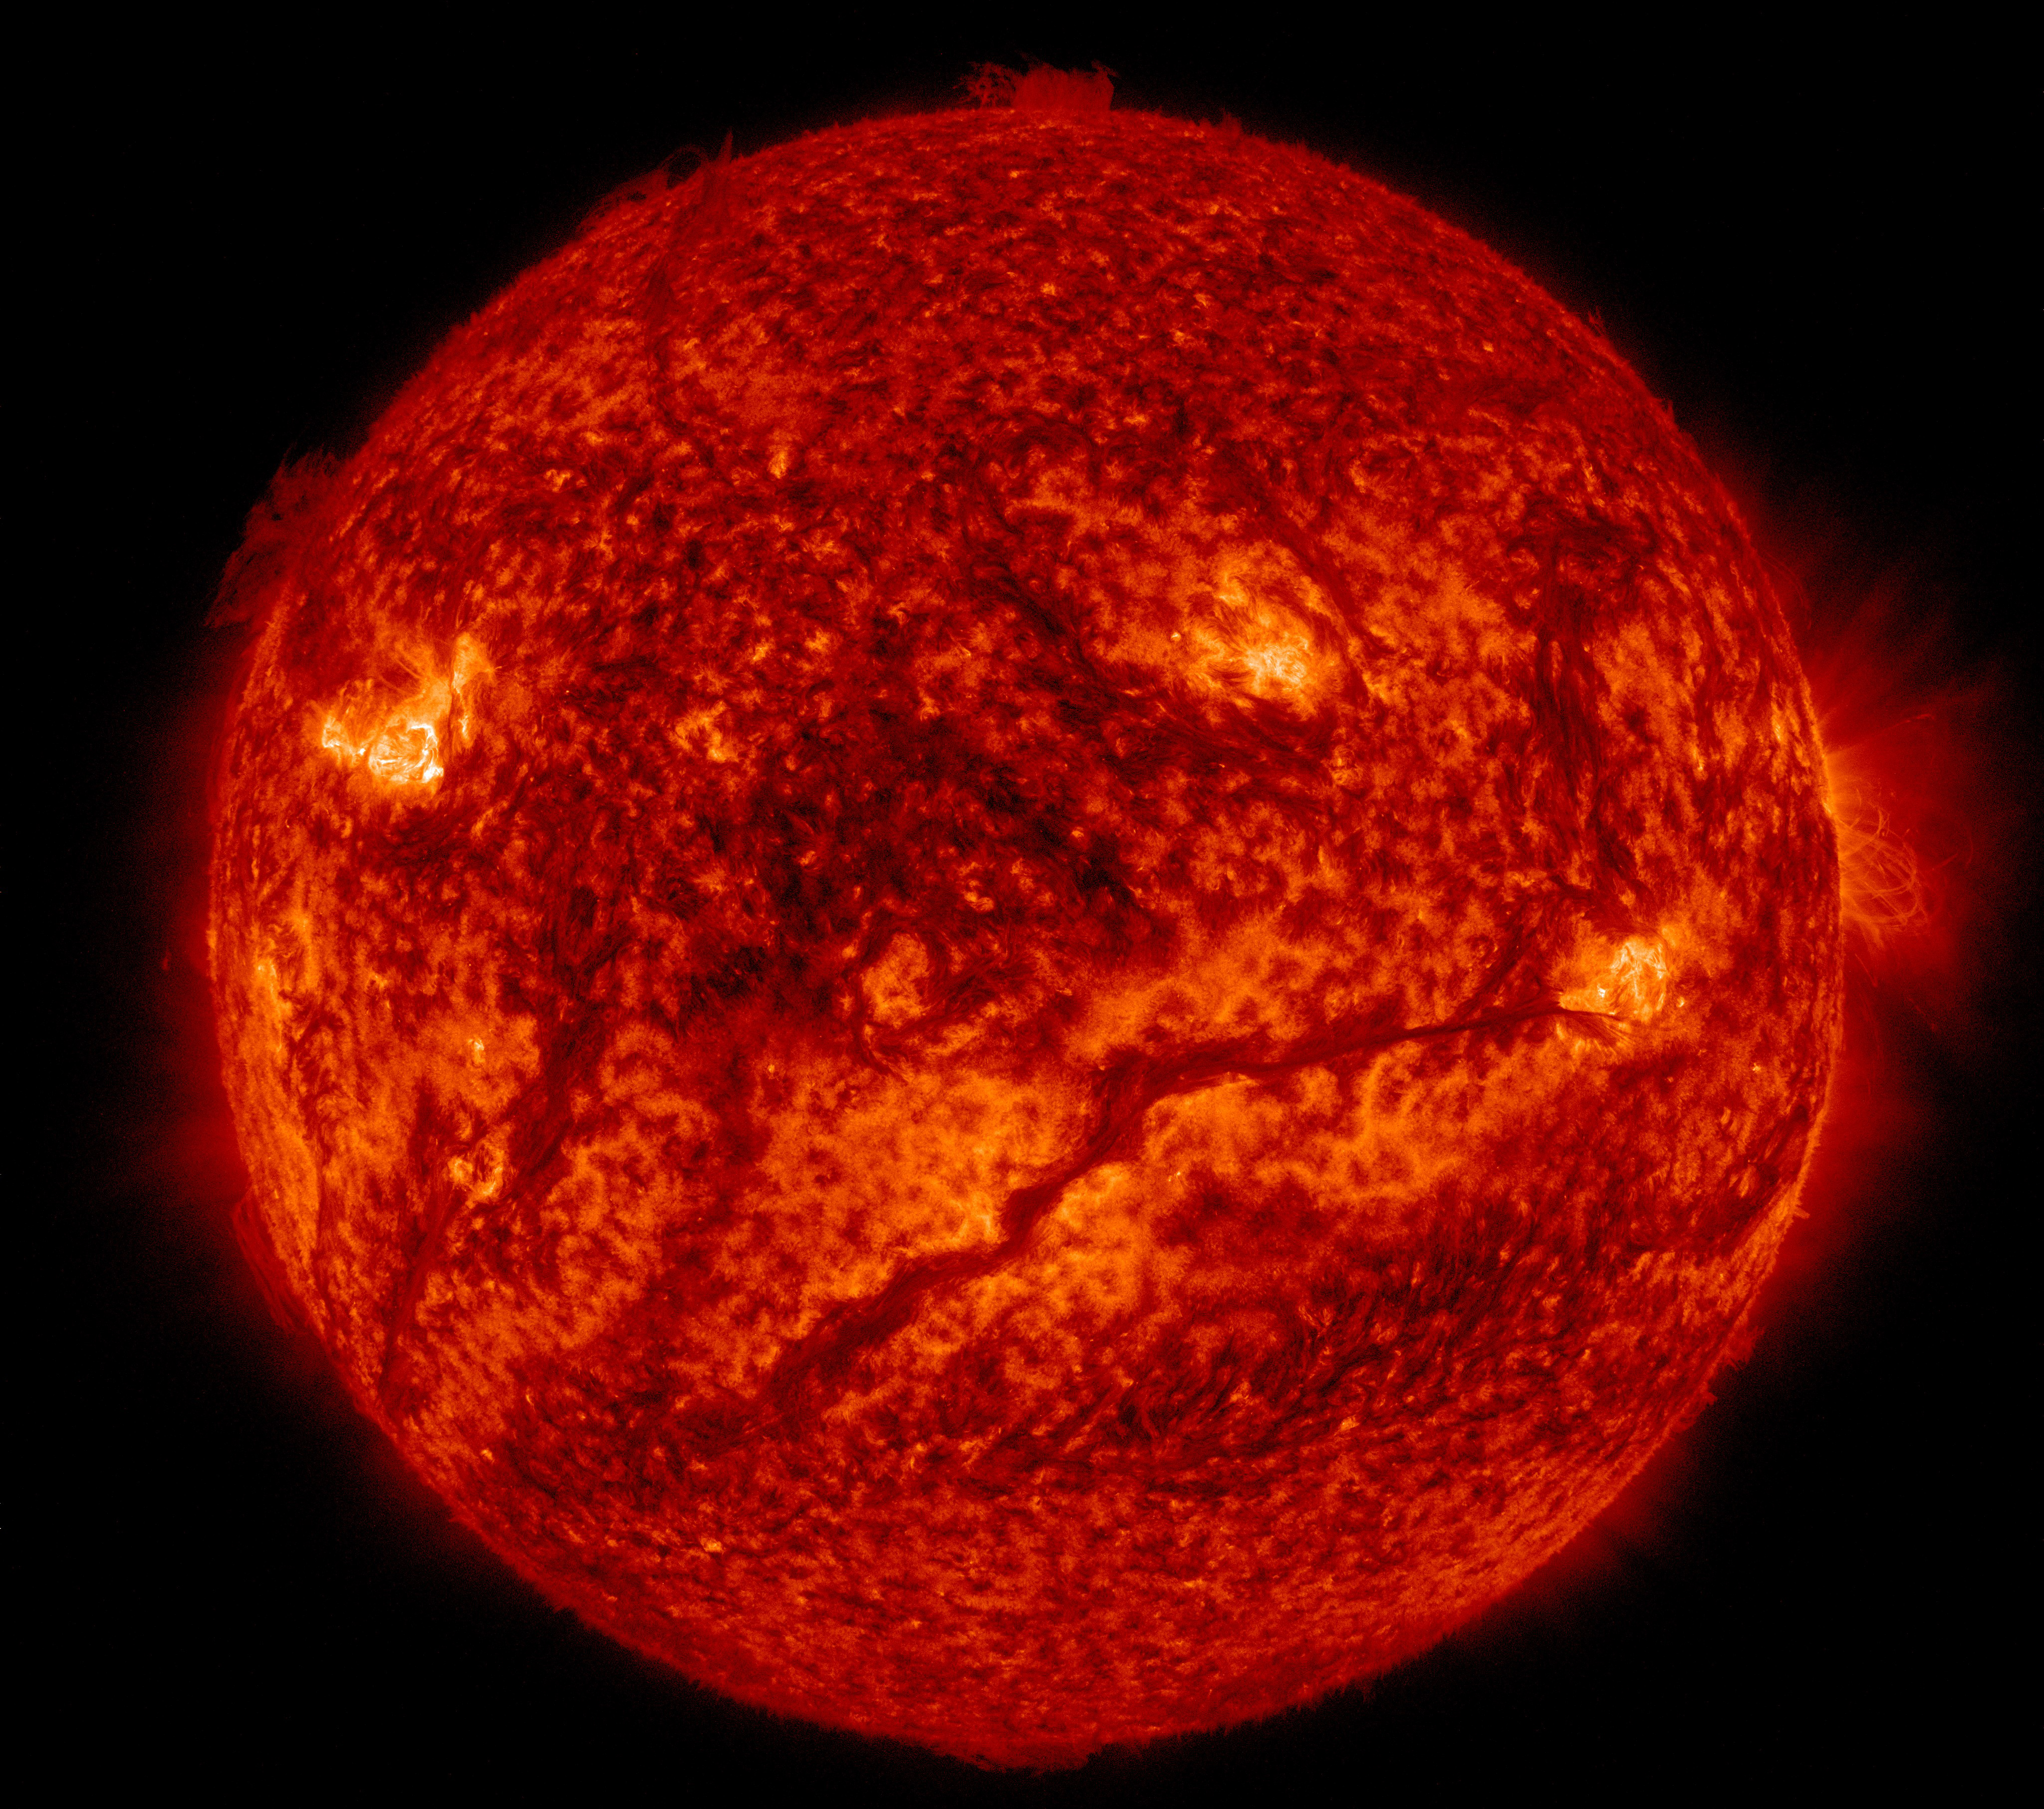

NASA's SDO Sees Giant Filament on the Sun

A dark line snaked across the lower half of the sun on Feb.10, 2015, as seen in this image from NASA's Solar Dynamics Observatory, or SDO. SDO shows colder material as dark and hotter material as light, so the line is, in fact, an enormous swatch of colder material hovering in the sun's atmosphere, the corona. Stretched out, that line – or solar filament as scientists call it – would be more than 533,000 miles long. That is longer than 67 Earths lined up in a row. Filaments can float sedately for days before disappearing. Sometimes they also erupt out into space, releasing solar material in a shower that either rains back down or escapes out into space, becoming a moving cloud known as a coronal mass ejection, or CME. SDO captured images of the filament in numerous wavelengths, each of which helps highlight material of different temperatures on the sun. By looking at such features in different wavelengths and temperatures, scientists learn more about what causes these structures, as well as what catalyzes their occasional eruptions.

Credit: NASA/Goddard/SDO